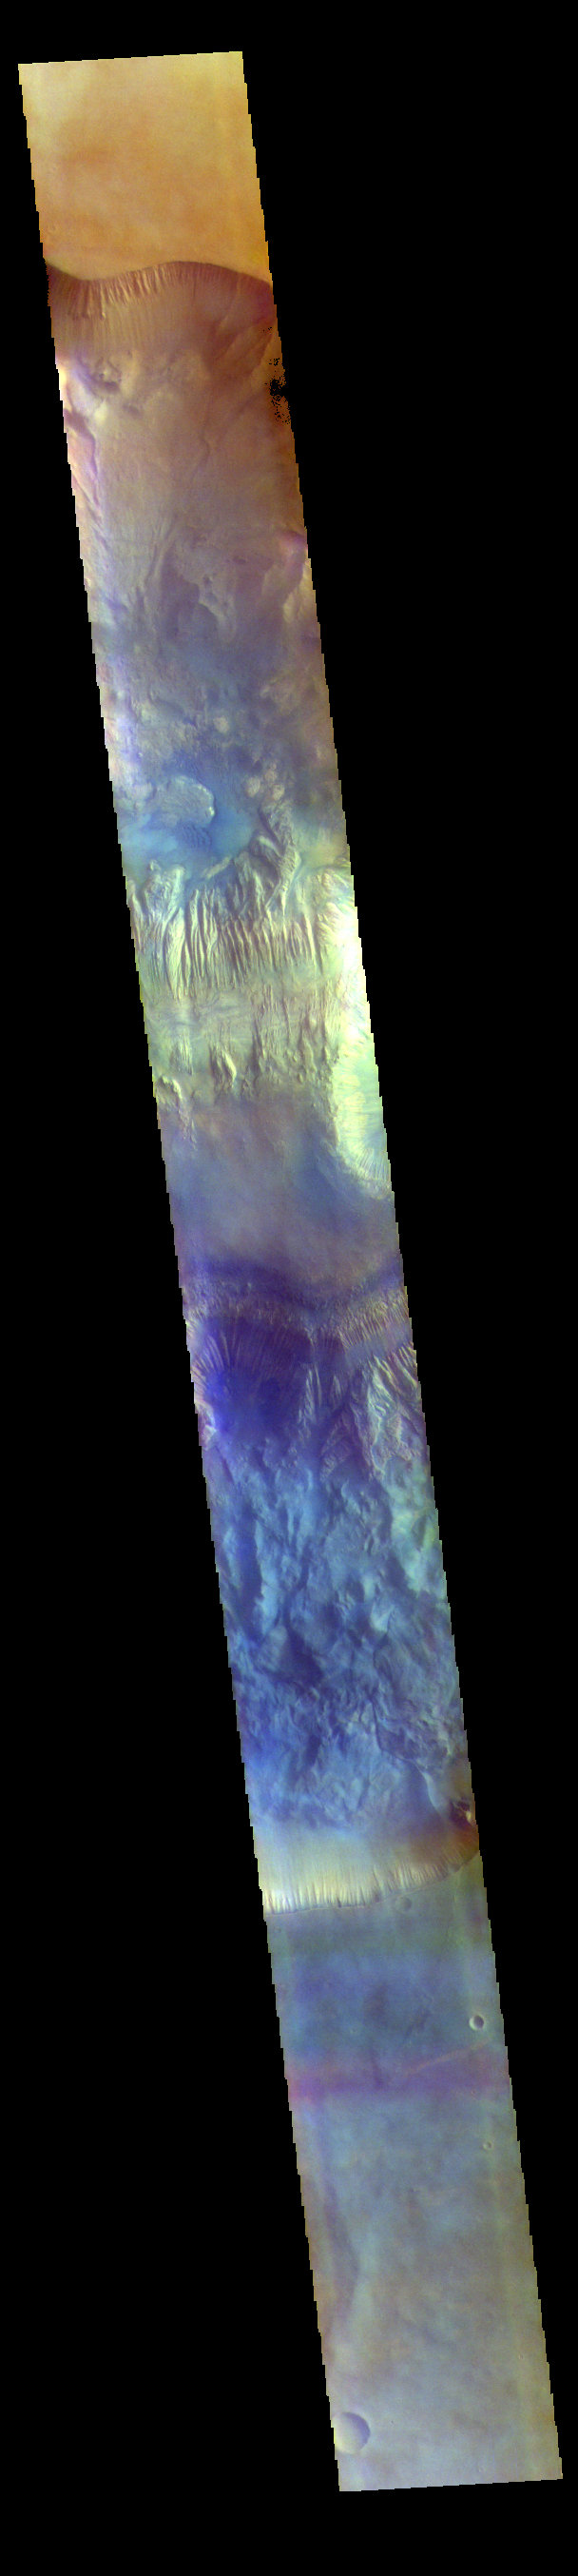

Hebes Chasma – False Color

The THEMIS VIS camera contains 5 filters. The data from different filters can be combined in multiple ways to create a false color image. These false color images may reveal subtle variations of the surface not easily identified in a single band image. Today’s false color image shows a cross section of Hebes Chasma, including Hebes Mensa (middle of image). Hebes Chasma is an inclosed basin not connected to Valles Marineris. It is 319 km long (east/west, 198 miles), 130 km wide (north/south, 81miles) and up to 8km (5 miles) deep. Hebes Mensa is a large deposit of layered material within the chasma. Extensive erosion has created gullies in the mensa and distributed fine sand size materials to create dunes and sand drifts. Hebes Mensa is 7.5 km (4.7 miles) high, 120 km (75 miles) long and 43 km (27 miles) wide.

The THEMIS VIS camera is capable of capturing color images of the Martian surface using five different color filters. In this mode of operation, the spatial resolution and coverage of the image must be reduced to accommodate the additional data volume produced from using multiple filters. To make a color image, three of the five filter images (each in grayscale) are selected. Each is contrast enhanced and then converted to a red, green, or blue intensity image. These three images are then combined to produce a full color, single image. Because the THEMIS color filters don’t span the full range of colors seen by the human eye, a color THEMIS image does not represent true color. Also, because each single-filter image is contrast enhanced before inclusion in the three-color image, the apparent color variation of the scene is exaggerated. Nevertheless, the color variation that does appear is representative of some change in color, however subtle, in the actual scene. Note that the long edges of THEMIS color images typically contain color artifacts that do not represent surface variation.

Credit: NASA/JPL-Caltech/ASU